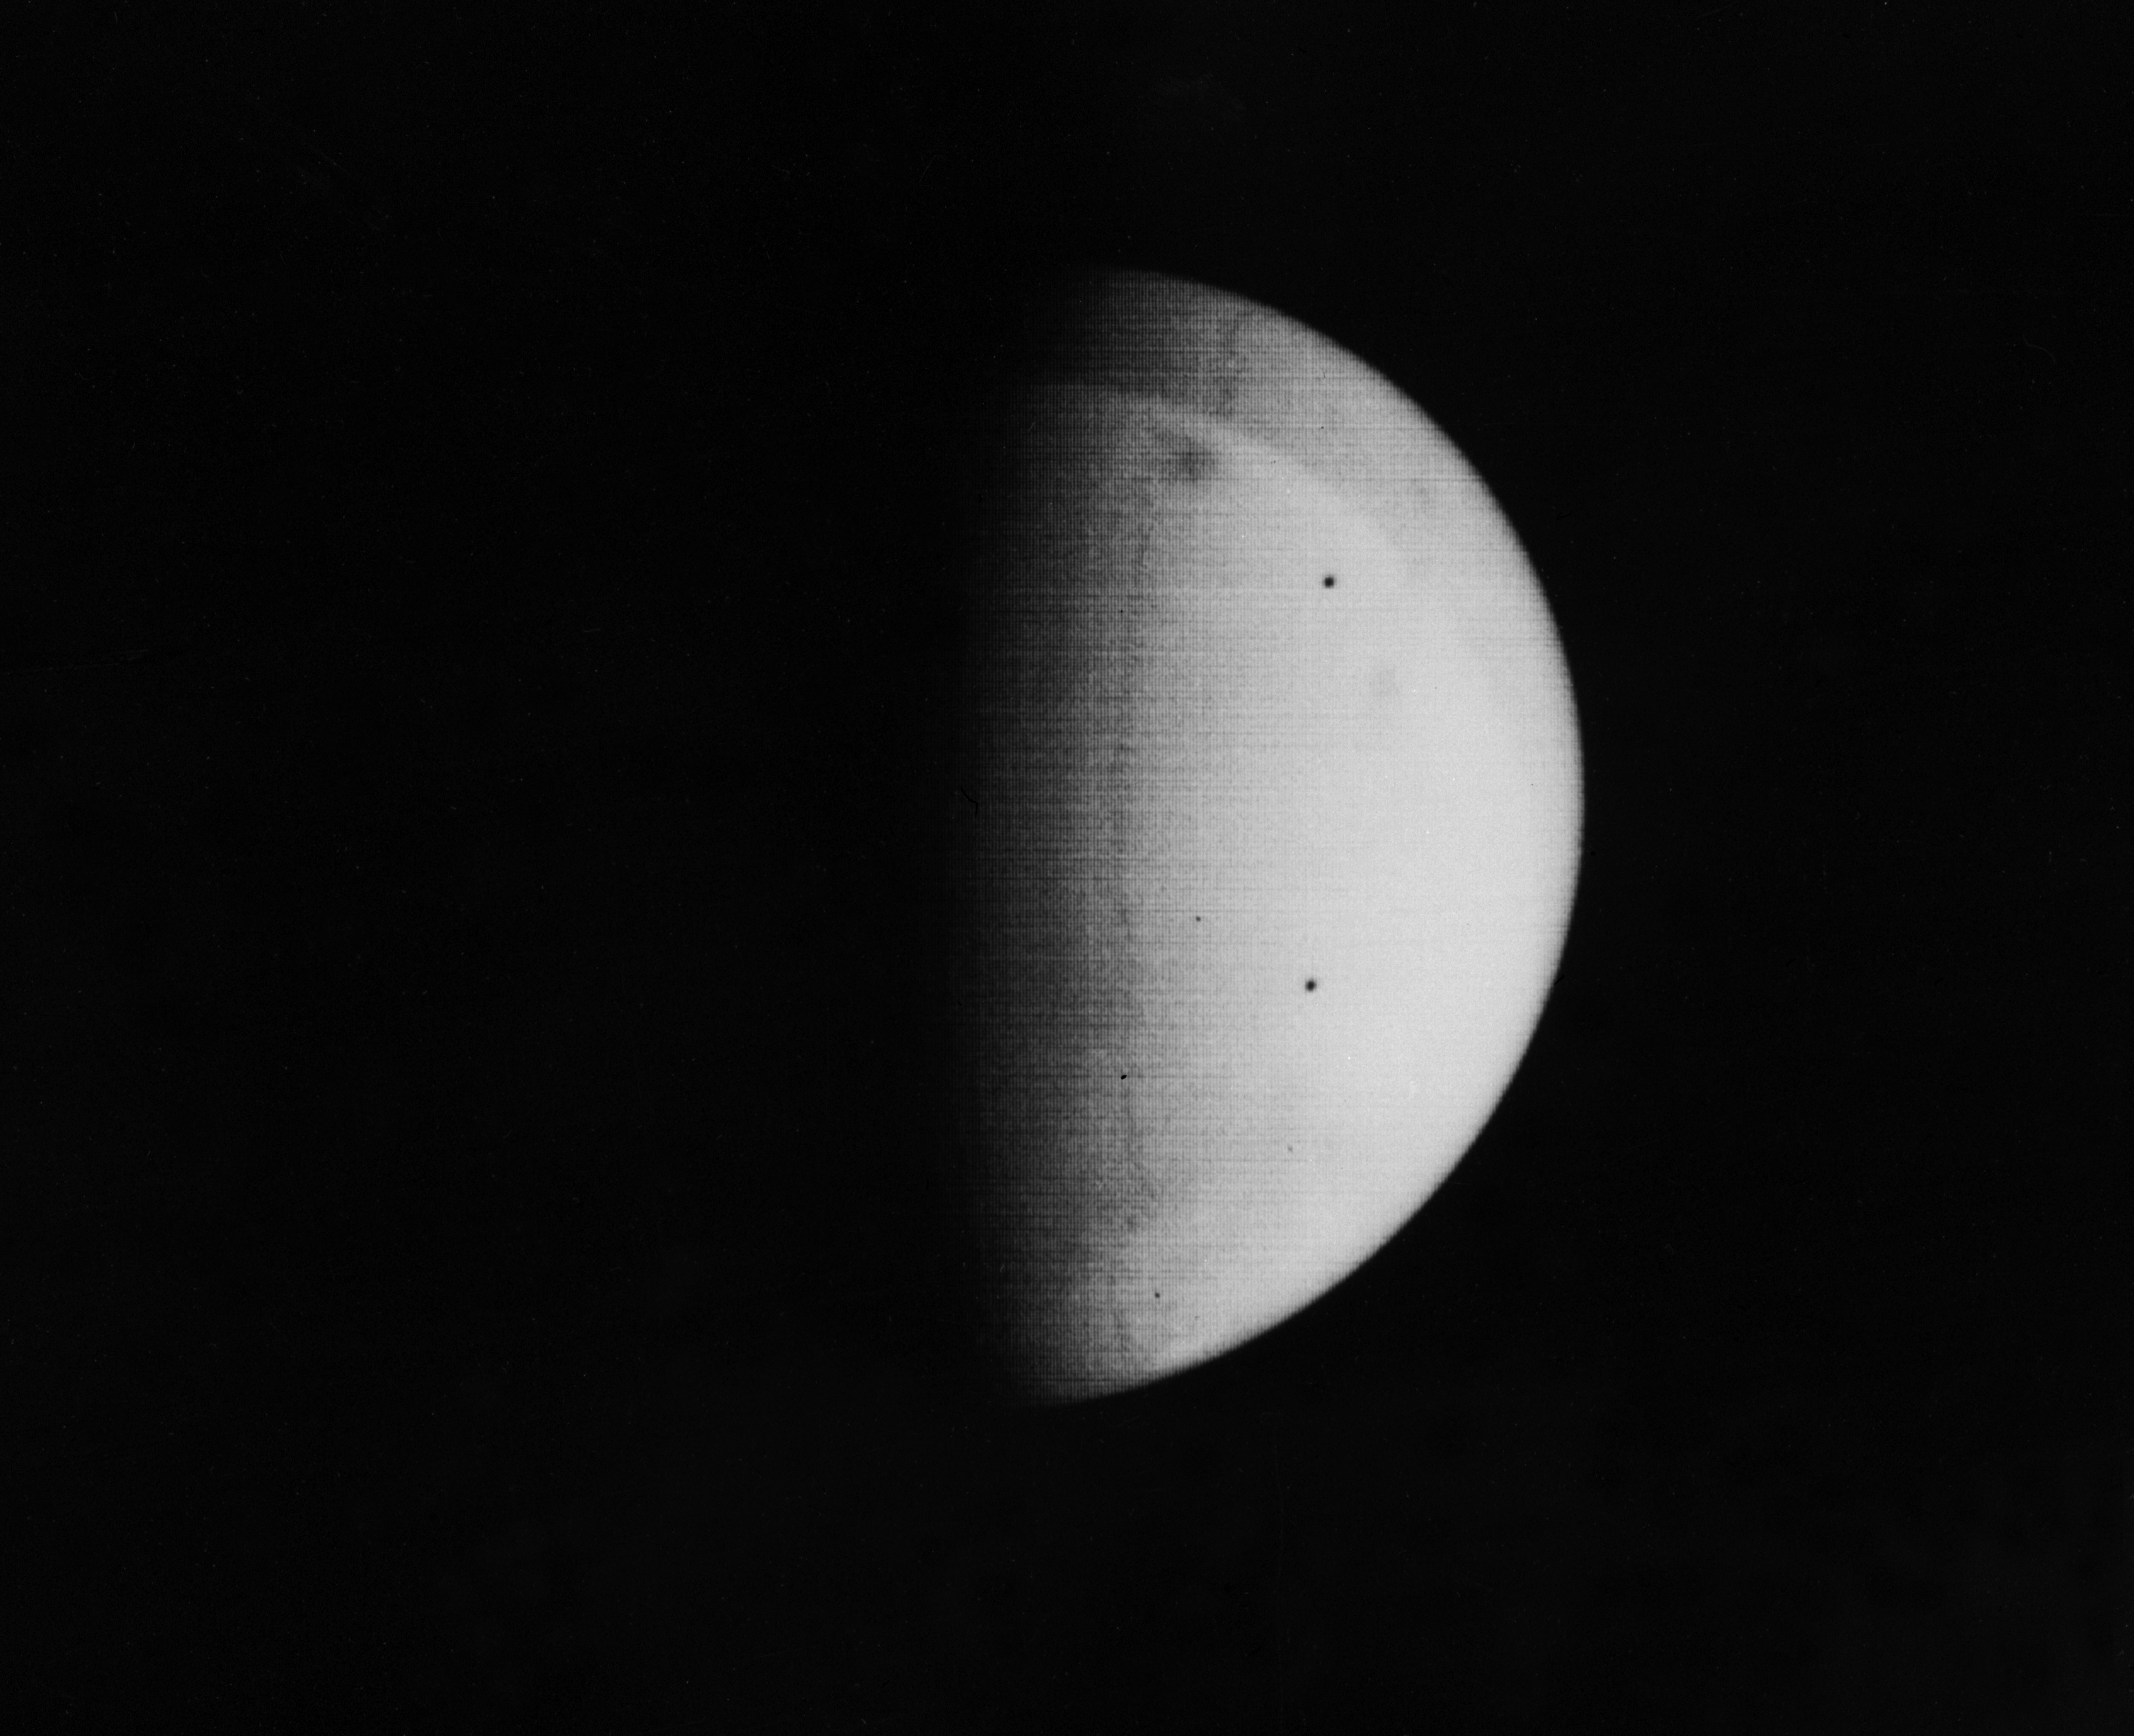

Nix Olympica Identified by Mariner 9 on Mars Approach

The most conspicuous feature yet observed on Mars by Mariner 9 is the darkish spot located near the top of this picture. It has been tentatively identified as Nix Olympica, a curious ring-shaped feature photographed by Mariners 6 and 7 in 1969 and a point which radar indicates is one of the highest on Mars. One possible explanation suggests a high mountain or plateau which is being seen as it rises up through the bright dust surrounding the rest of the planet. The picture, one of a series of 31 recorded on the first tape-load during approach to Mars, was taken at 8:46 a.m. PST, November 11, 1971, at a range of about 408,000 miles. North is at the top.

Mariner 9 was the first spacecraft to orbit another planet. The spacecraft was designed to continue the atmospheric studies begun by Mariners 6 and 7, and to map over 70% of the Martian surface from the lowest altitude (1500 kilometers [900 miles]) and at the highest resolutions (1 kilometer per pixel to 100 meters per pixel) of any previous Mars mission.

Mariner 9 was launched on May 30, 1971 and arrived on November 14, 1971.

Credit: NASA/JPL